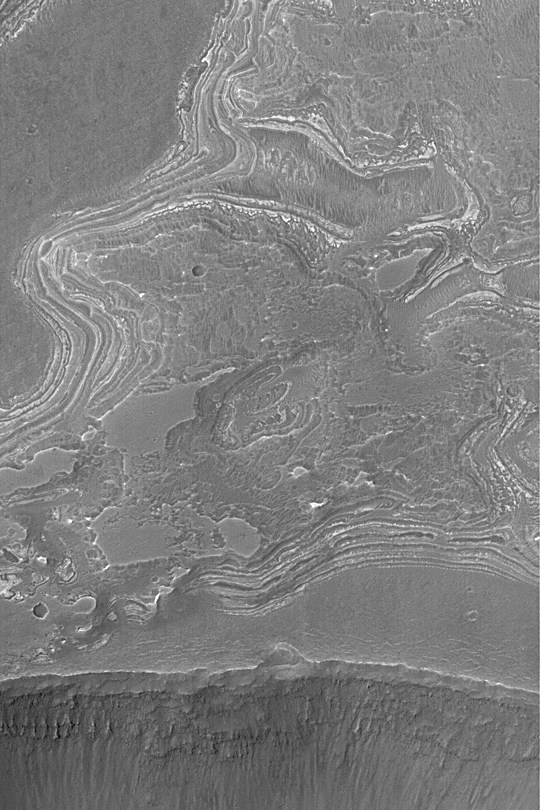

Layers Near Juventae Chasma

MGS MOC Release No. MOC2-346, 30 April 2003

This Mars Global Surveyor (MGS) Mars Orbiter Camera (MOC) picture obtained in April 2003 shows eroded layered rock outcrops near the southwest rim of Juventae Chasma in the southern hemisphere. This area is near 4.8°S, 63.7°W. Layers such as these record some fraction of the geologic history of Mars; however, that history cannot really be known from pictures alone. The erosional pattern of these layers suggests that they are sedimentary rocks. The area shown is about 3 km (1.9 mi) wide. Sunlight illuminates the scene from the upper left.

Credit: NASA/JPL/Malin Space Science Systems